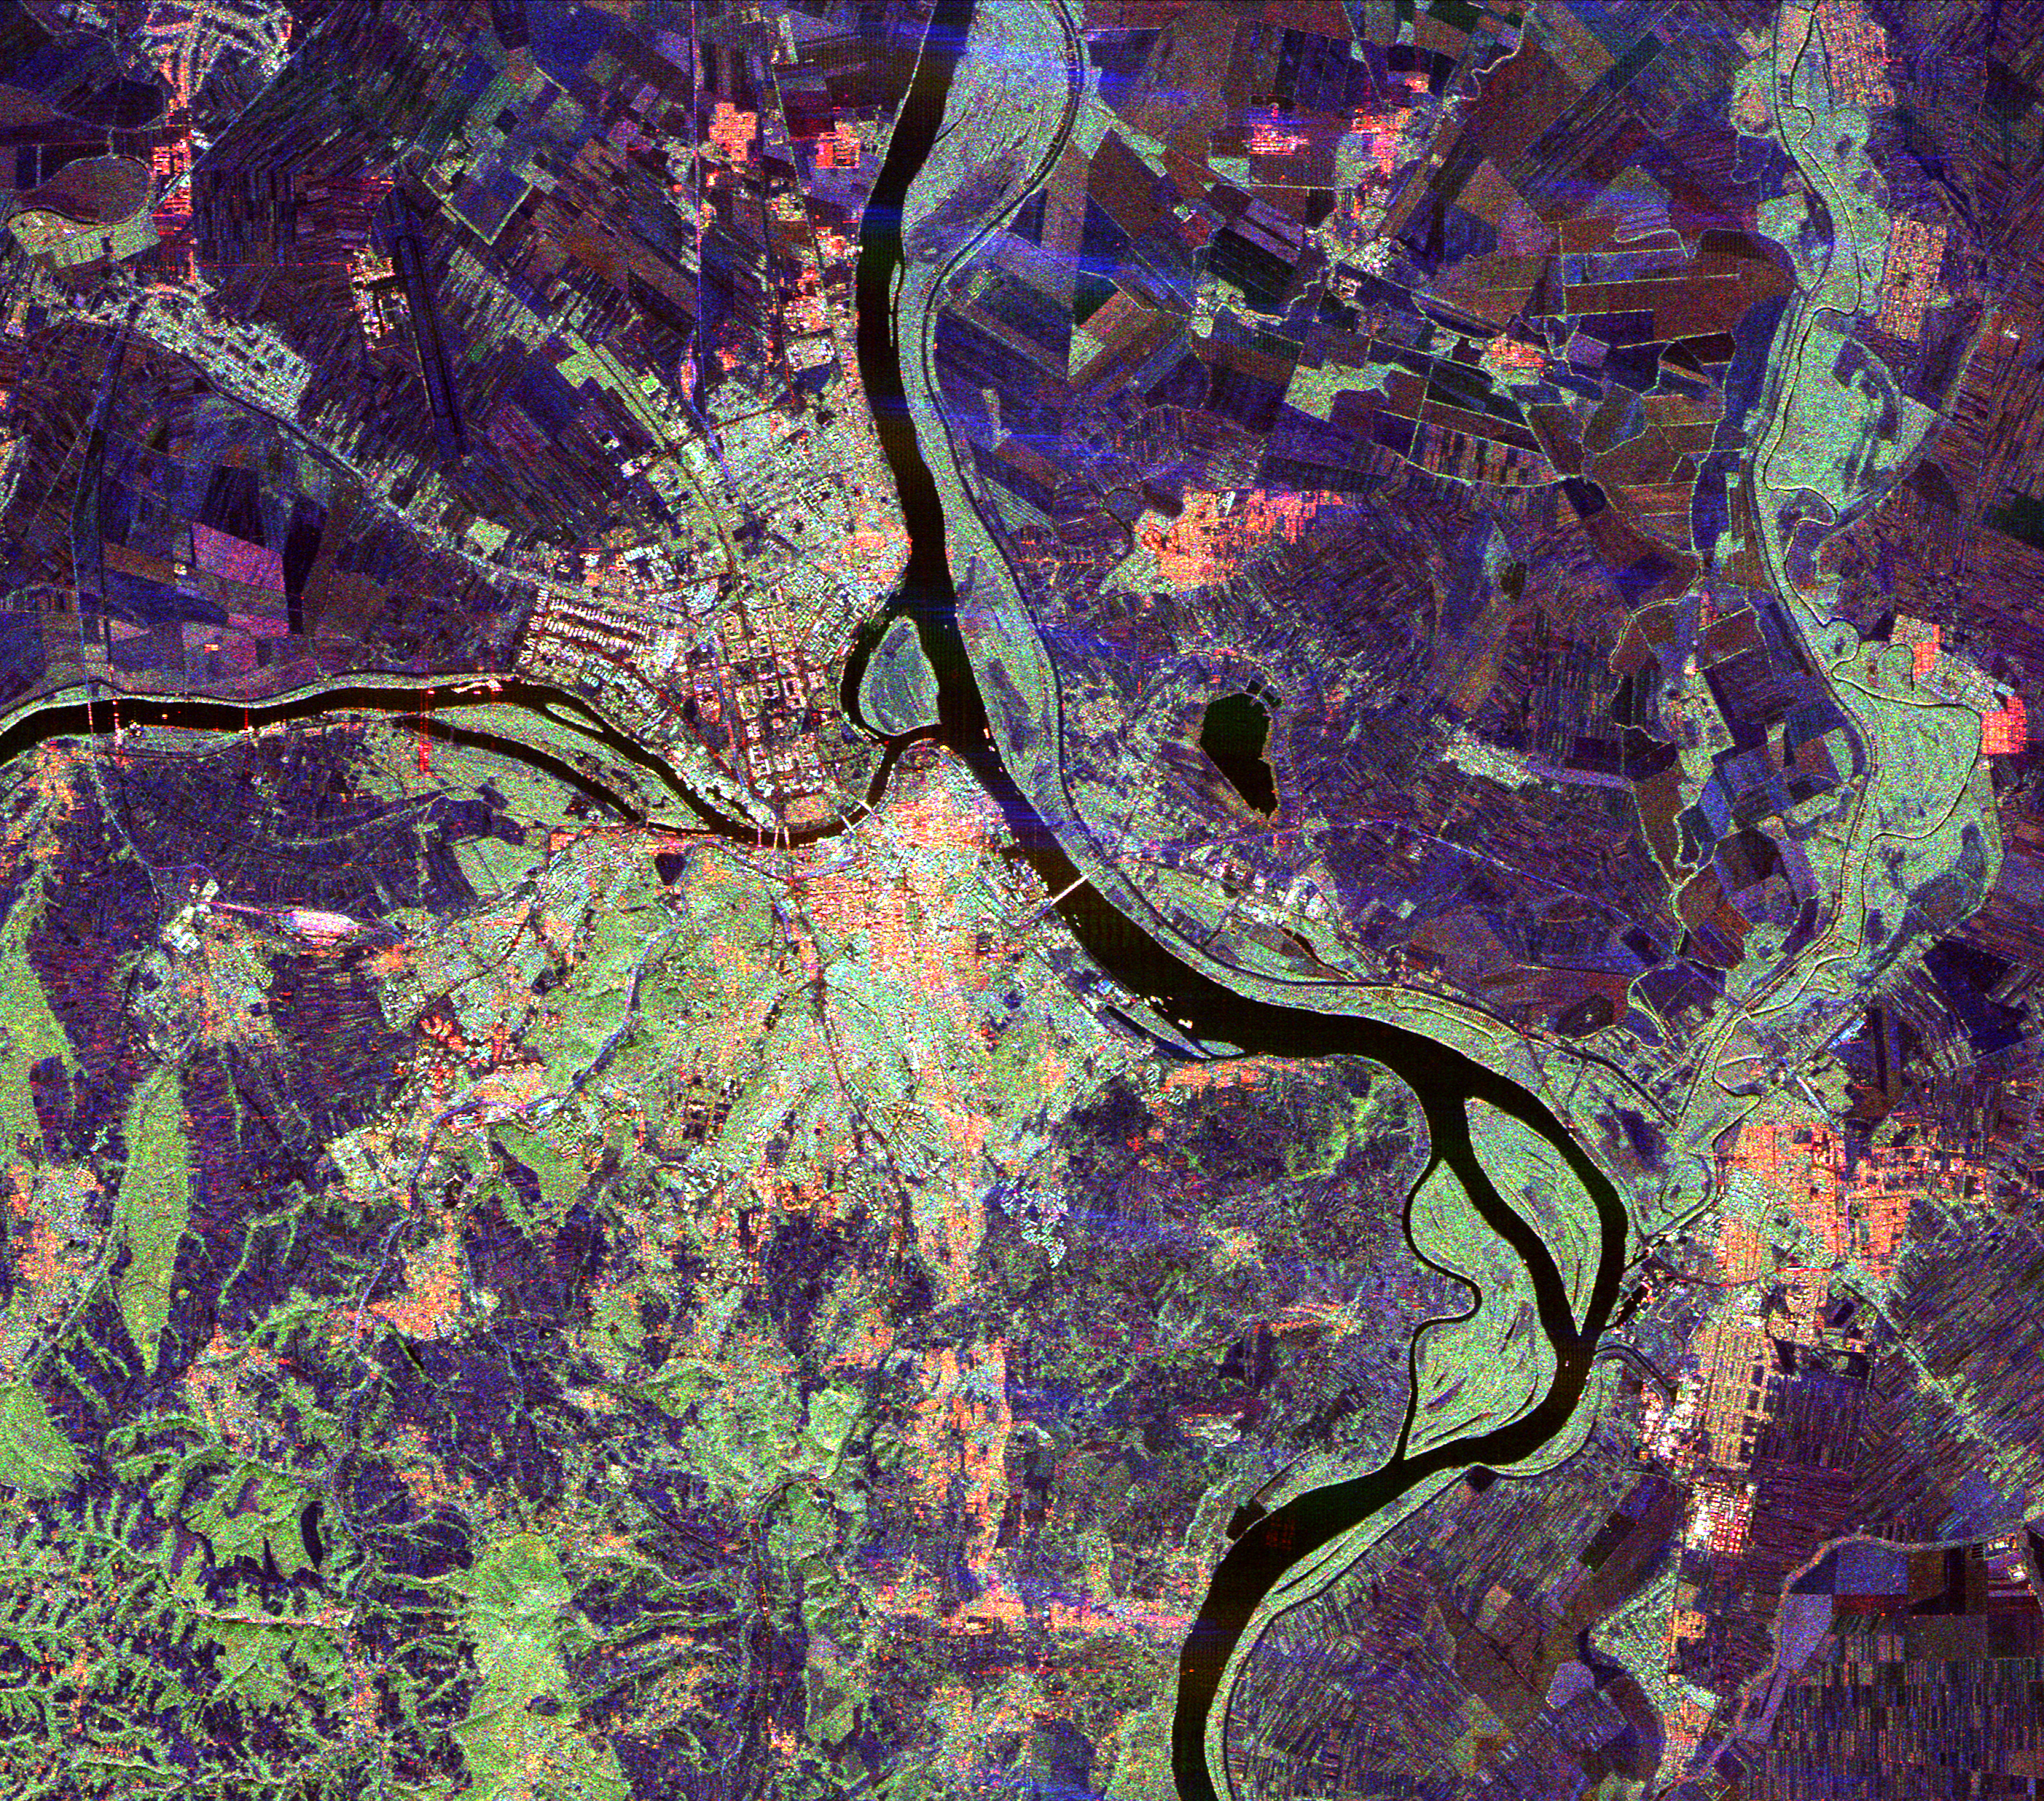

Space Radar Image of Belgrade, Serbia

This spaceborne radar image of Belgrade, Serbia, illustrates the variety of land use patterns that can be observed with a multiple wavelength radar system. Belgrade, the capital of Serbia and former capital of Yugoslavia, is the bright area in the center of the image. The Danube River flows from the top to the bottom of the image, and the Sava River flows into the Danube from the left. Agricultural fields appear in shades of dark blue, purple and brown in outlying areas. Vegetated areas along the rivers appear in light blue-green, while dense forests in hillier areas in the lower left appear in a darker shade of green.

The image was acquired by the Spaceborne Imaging Radar-C/X-Band Synthetic Aperture Radar (SIR-C/X-SAR) onboard the space shuttle Endeavour on October 2, 1994. The image is centered at 44.5 degrees north latitude and 20.5 degrees east longitude. North is toward the upper right. The image shows an area 36 kilometers by 32 kilometers 22 miles by 20 miles). The colors are assigned to different frequencies and polarizations of the radar as follows: red is L-band, horizontally transmitted, horizontally received; green is L-band, horizontally transmitted, vertically received; blue is C-band, horizontally transmitted, vertically received. SIR-C/X-SAR, a joint mission of the German, Italian and United States space agencies, is part of NASA’s Mission to Planet Earth program.

Credit: NASA/JPL